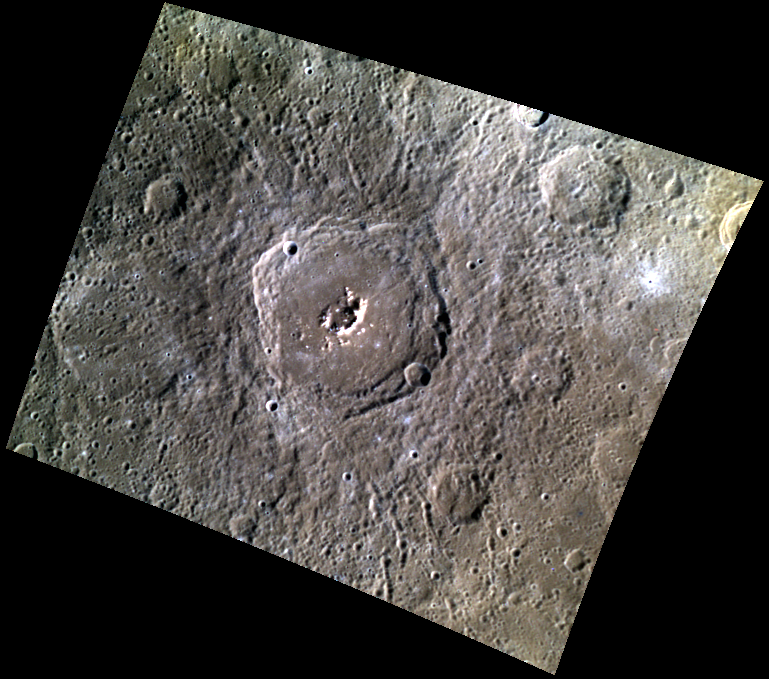

Mickiewicz’s Peak Performance

This high-resolution color image highlights the bright peaks of Mickiewicz crater, named for the Polish poet Adam Mickiewicz. The peaks in the center of the crater’s floor appear bright due to the presence of hollows – bright, shallow depressions etched on the surface. Peak-ring structures form in complex craters, which characteristically have broad, flat floors and uplifted centers.

This image was acquired as a targeted high-resolution 11-color image set. Acquiring 11-color targets is a new campaign that began in March 2013 and that utilizes all of the WAC’s 11 narrow-band color filters. Because of the large data volume involved, only features of special scientific interest are targeted for imaging in all 11 colors.

Date acquired: March 24, 2013
Image Mission Elapsed Time (MET): 6407391, 6407387, 6407385
Image ID: 3749435, 3749433, 3749432
Instrument: Wide Angle Camera (WAC) of the Mercury Dual Imaging System (MDIS)
WAC filters: 9, 7, 6 (996, 748, 433 nanometers) in red, green, and blue
Center Latitude: 23.10°
Center Longitude: 256.8° E
Resolution: 492 meters/pixel
Scale: Mickiewicz crater is about 99 km (62 miles) in diameter
Incidence Angle: 48.3°
Emission Angle: 33.5°
Phase Angle: 81.6°

The MESSENGER spacecraft is the first ever to orbit the planet Mercury, and the spacecraft’s seven scientific instruments and radio science investigation are unraveling the history and evolution of the Solar System’s innermost planet. MESSENGER acquired over 150,000 images and extensive other data sets. MESSENGER is capable of continuing orbital operations until early 2015.

For information regarding the use of images, see the MESSENGER image use policy.

Credit: NASA/Johns Hopkins University Applied Physics Laboratory/Carnegie Institution of Washington